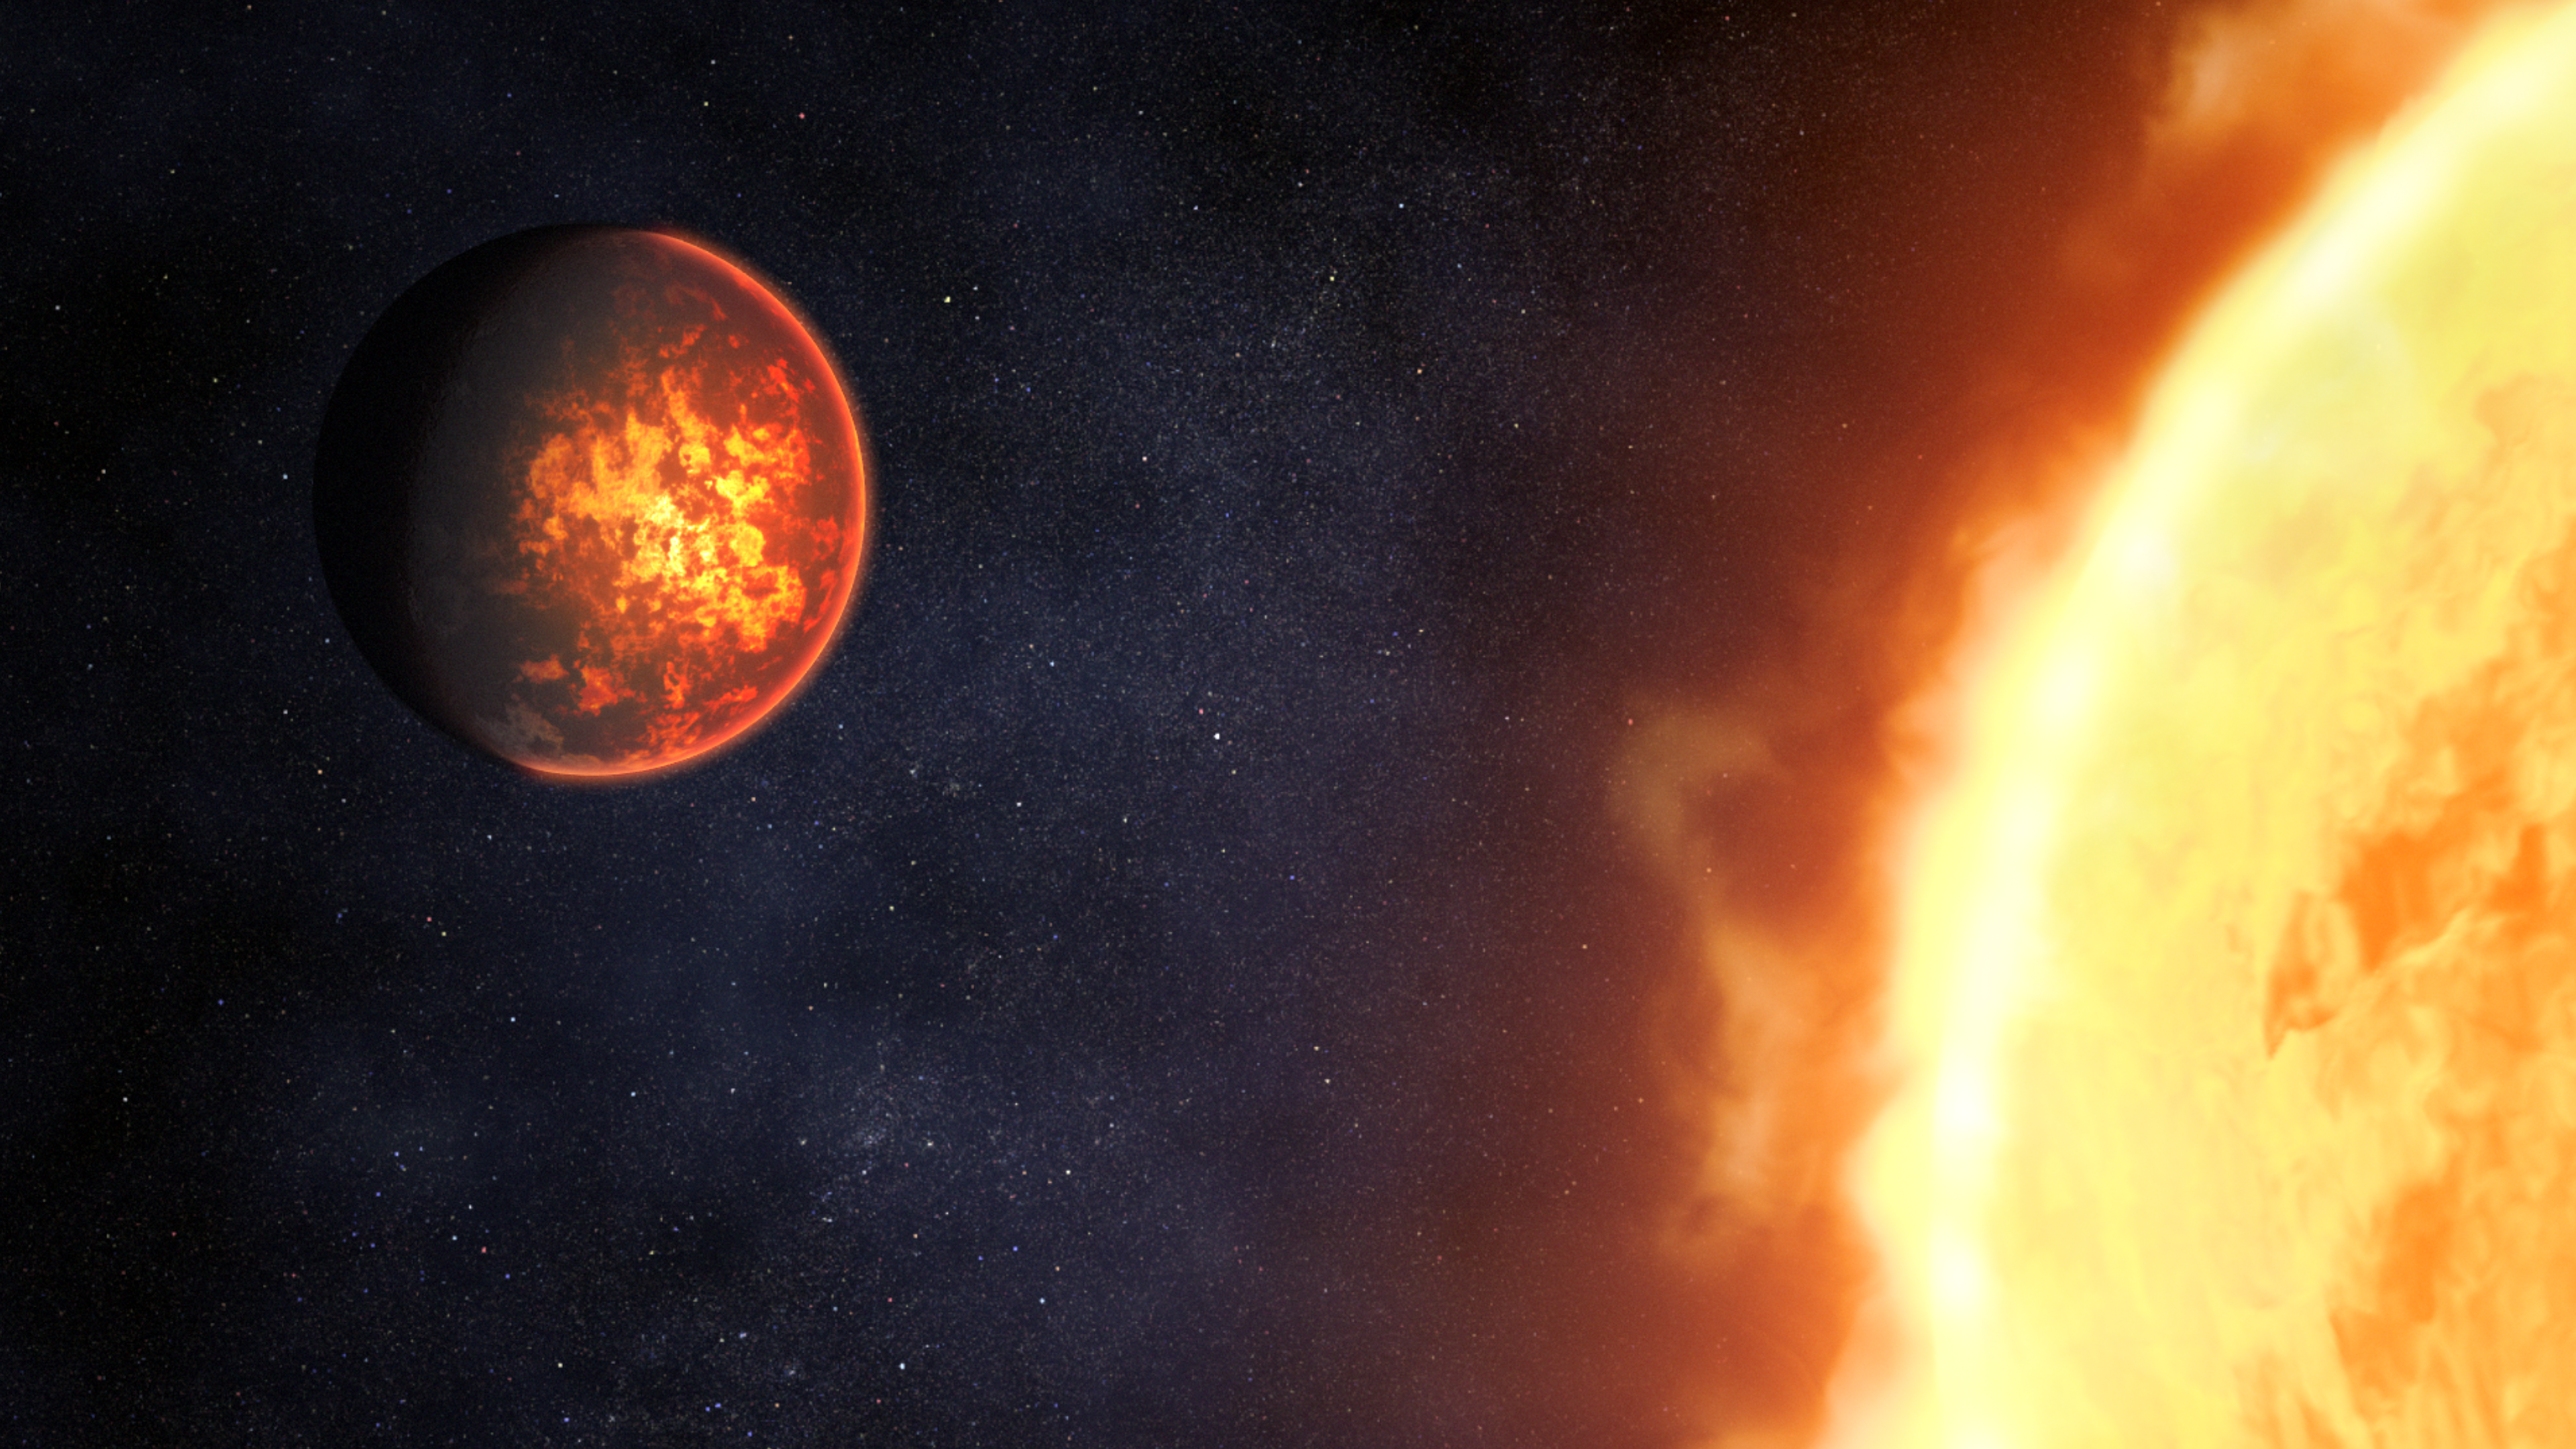

Illustration of Exoplanet 55 Cancri e and Its Star

Illustration showing what exoplanet 55 Cancri e could look like, based on current understanding of the planet.

55 Cancri e is a rocky planet with a diameter almost twice that of Earth orbiting just 0.015 astronomical units from its Sun-like star. Because of its tight orbit, the planet is extremely hot, with dayside temperatures reaching 4,400 degrees Fahrenheit (about 2,400 degrees Celsius).

Although previous studies have ruled out a thick hydrogen, carbon dioxide, or water atmosphere, it is possible that the planet has a substantial atmosphere made of oxygen or nitrogen, or a very thin atmosphere of mineral vapor, such as silicon oxide.

Researchers think that if the planet is tidally locked, the lit surface must be permanently molten. If the planet is not locked, it would experience day-night cycles, with the surface heating up and melting during the day, and cooling and solidifying at night. The extreme heat during the day would also cause some of the molten rock to vaporize, forming a very tenuous mineral vapor atmosphere. In the evening, this vapor would condense and fall as a rain of lava back onto the surface, where it would turn solid overnight.

Spectroscopic observations using Webb’s Near-Infrared Camera (NIRCam) and Mid-Infrared Instrument (MIRI) will help determine whether or not the planet has an atmosphere, and if so, what that atmosphere is made of. The observations will also help determine whether or not the planet is tidally locked.

Credit: Artwork: NASA, ESA, CSA, Dani Player (STScI)